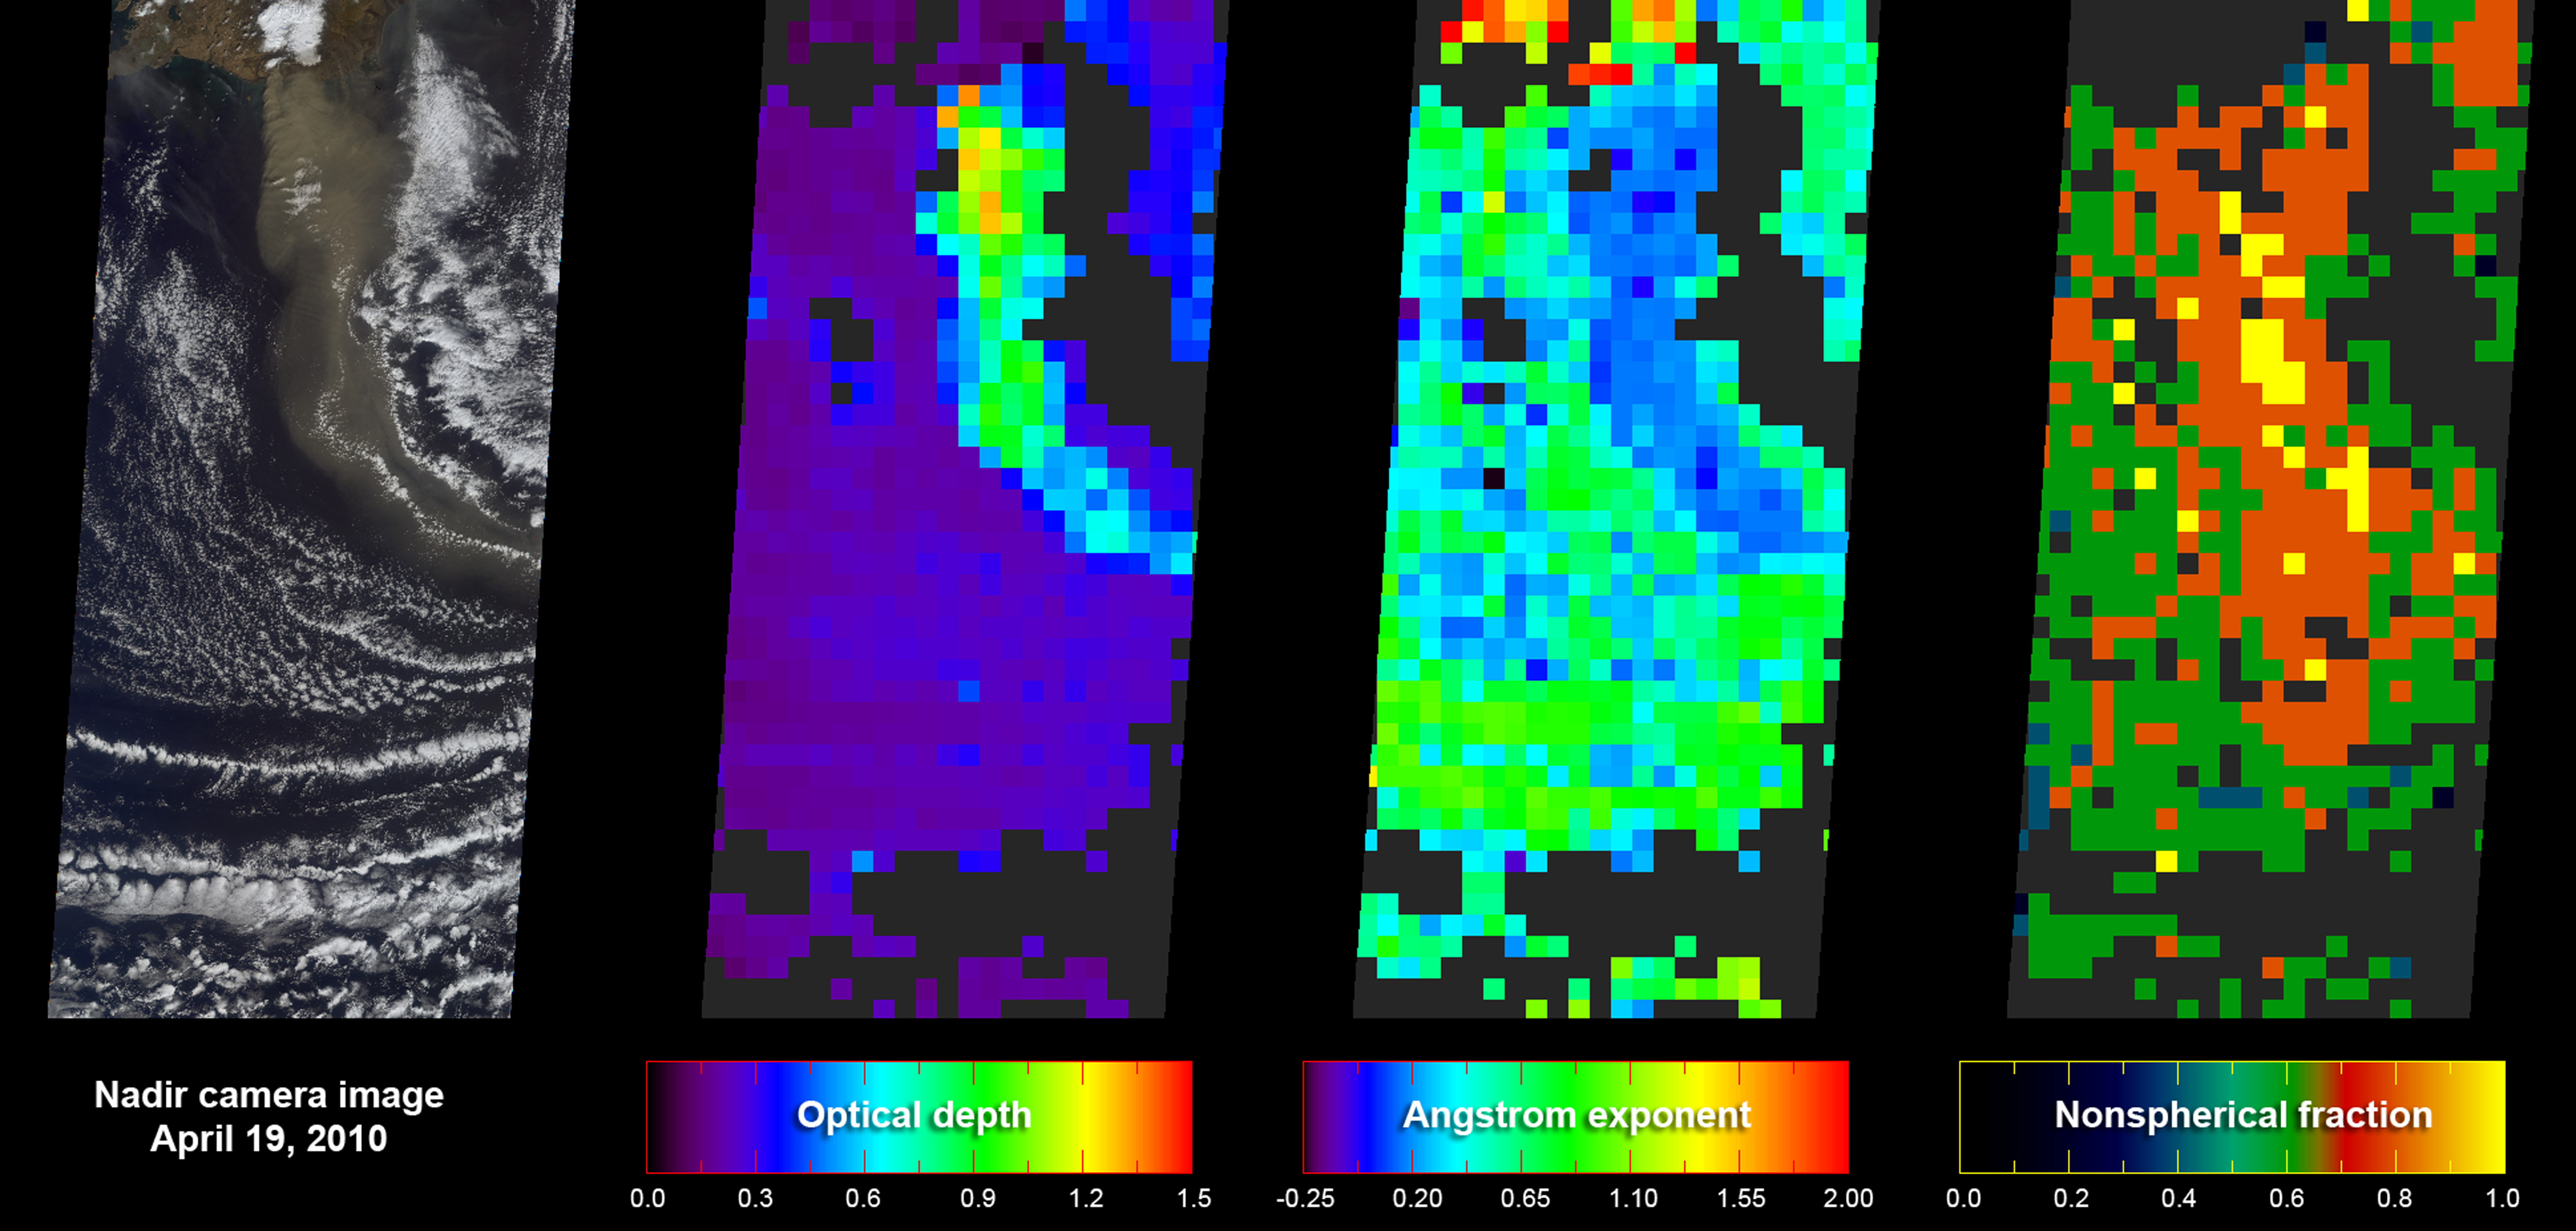

Eyjafjallajökull Ash Plume Particle Properties

As NASA’s Terra satellite flew over Iceland’s erupting Eyjafjallajökull volcano on April 19, 2010, its Multi-angle Imaging SpectroRadiometer (MISR) instrument acquired 36 near-simultaneous images of the ash plume, covering nine view angles in each of four wavelengths. From these observations, the extent of the plume is easily visible, but in addition, the amount and type of particles in the plume itself can be derived.

The leftmost panel of this figure gives a true-color nadir (vertical) view of the scene, with the plume emanating from the cloud-enshrouded volcano in the top-center of the image, heading south to southeast. The next panel covers the same area, and gives a map of retrieved aerosol optical depth, a measure of the amount of particulate matter in the atmosphere. The plume here is about five times thicker than the background aerosol. The third panel reports the Angstrom exponent, which is related to average particle size — bigger particles generally have smaller Angstrom exponents. In this case, the volcanic plume contains distinctly larger particles than the surrounding atmosphere. The final panel reports particle shape. Volcanic ash is composed primarily of angular, non-spherical particles, whereas background maritime particles are typically tiny spherical liquid droplets. In the last panel, the plume stands out relative to the unperturbed air as being composed of close to 100 percent non-spherical particles, the kind that create concern for jet aircraft safety.

Each panel covers an area 380 kilometers wide by 842 kilometers high (236 miles wide by 523 miles high). The resolution of the nadir image in the first panel is 1.1 kilometers (0.7 miles); aerosol amount and type in the other three panels are given at 17.6 kilometers (10.9 miles) per pixel. MISR has been acquiring aerosol information routinely for the past 10 years, covering the entire globe about once per week.

MISR was built and is managed by NASA’s Jet Propulsion Laboratory, Pasadena, Calif., for NASA’s Science Mission Directorate, Washington, D.C. The Terra satellite is managed by NASA’s Goddard Space Flight Center, Greenbelt, Md. The MISR data were obtained from the NASA Langley Research Center Atmospheric Science Data Center. JPL is a division of the California Institute of Technology.

Credit: NASA/GSFC/LaRC/JPL, MISR Team